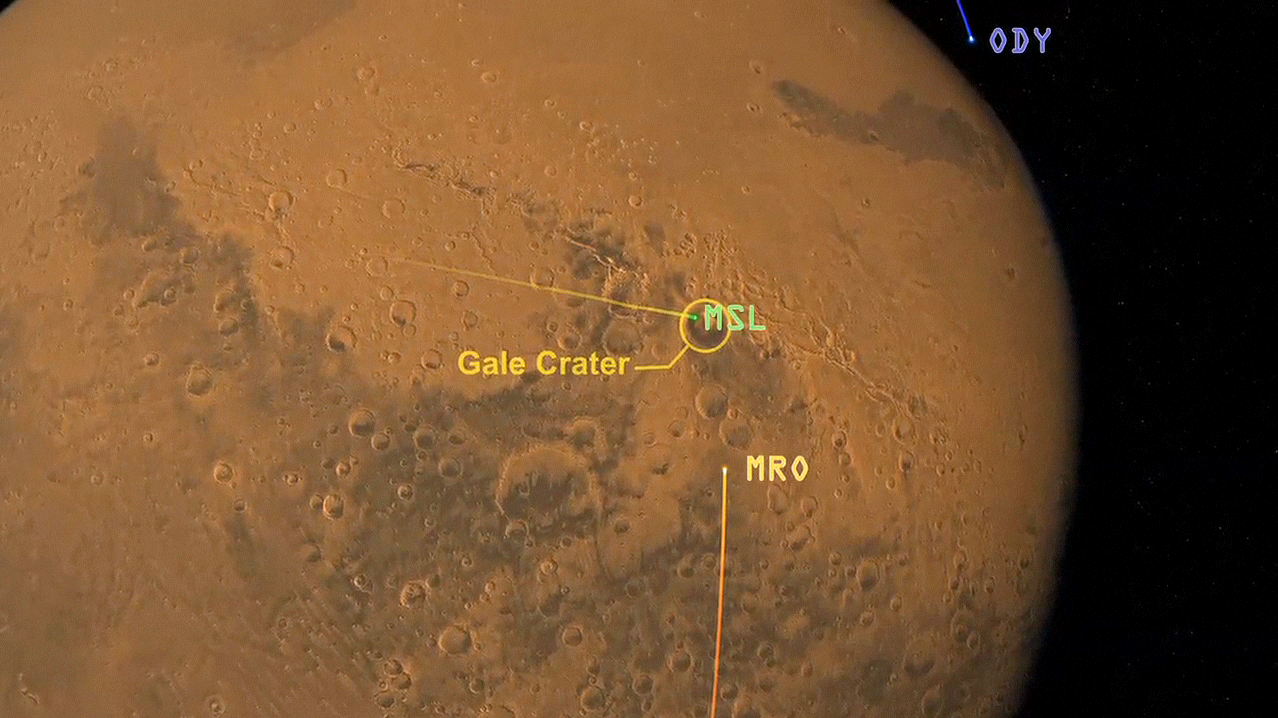

Great Convergence of Spacecraft around Mars

This artist’s animation shows how orbiters over Mars will monitor the landing of NASA’s Curiosity rover.

The animation starts with the path of NASA’s Mars Science Laboratory spacecraft capsule — which has the Curiosity rover tucked inside — speeding towards its Martian landing site in Gale Crater. Then, the paths of NASA’s Mars Odyssey orbiter and Mars Reconnaissance Orbiter become visible. Curiosity will be sending some basic radio-frequency tones straight back to Earth during its entry, descent and landing, on Aug. 5 PDT (Aug. 6 EDT). But sending more detailed engineering data about the landing is more complicated. Those kinds of data will be sent by Curiosity to the orbiters Odyssey and MRO, which will then relay them back to NASA’s Deep Space Network antennas on Earth. Curiosity can only send the data to Odyssey and MRO when it can see the orbiters — as soon as they rise above and before they set below the Martian horizon.

Credit: NASA/JPL-Caltech